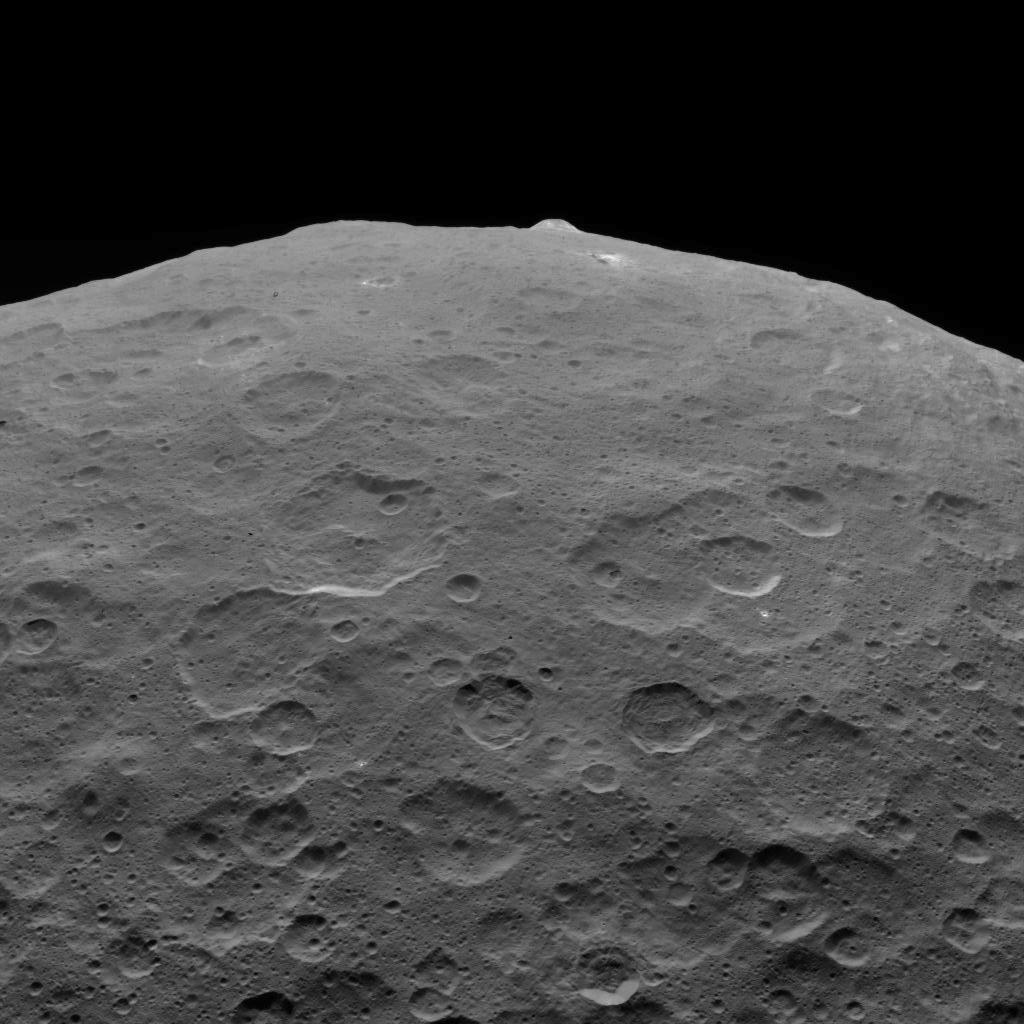

Last Look: Ahuna Mons on Ceres

This photo of Ceres and one of its key landmarks, Ahuna Mons, was one of the last views Dawn transmitted before it depleted its remaining hydrazine and completed its mission.

This view, which faces south, was captured on Sept. 1, 2018 at an altitude of 2,220 miles (3,570 kilometers) as the spacecraft was ascending in its elliptical orbit. At its lowest point, the orbit dipped down to only about 22 miles (35 kilometers), which allowed Dawn to acquire very high-resolution images in this final phase of its mission. Some of the close-up images of Ceres are shown here.

Ahuna Mons is about 12 miles (20 kilometers) across and 2.5 miles (4 kilometers) high and displays sodium carbonate along its flanks. This is the most recent of a potential two dozen cryovolcanoes whose remnants are found across Ceres’ surface.

Dawn’s mission is managed by JPL for NASA’s Science Mission Directorate in Washington. Dawn is a project of the directorates Discovery Program, managed by NASA’s Marshall Space Flight Center in Huntsville, Alabama. JPL is responsible for overall Dawn mission science. Orbital ATK Inc., in Dulles, Virginia, designed and built the spacecraft. The German Aerospace Center, Max Planck Institute for Solar System Research, Italian Space Agency and Italian National Astrophysical Institute are international partners on the mission team.

Credit: NASA/JPL-Caltech/UCLA/MPS/DLR/IDA